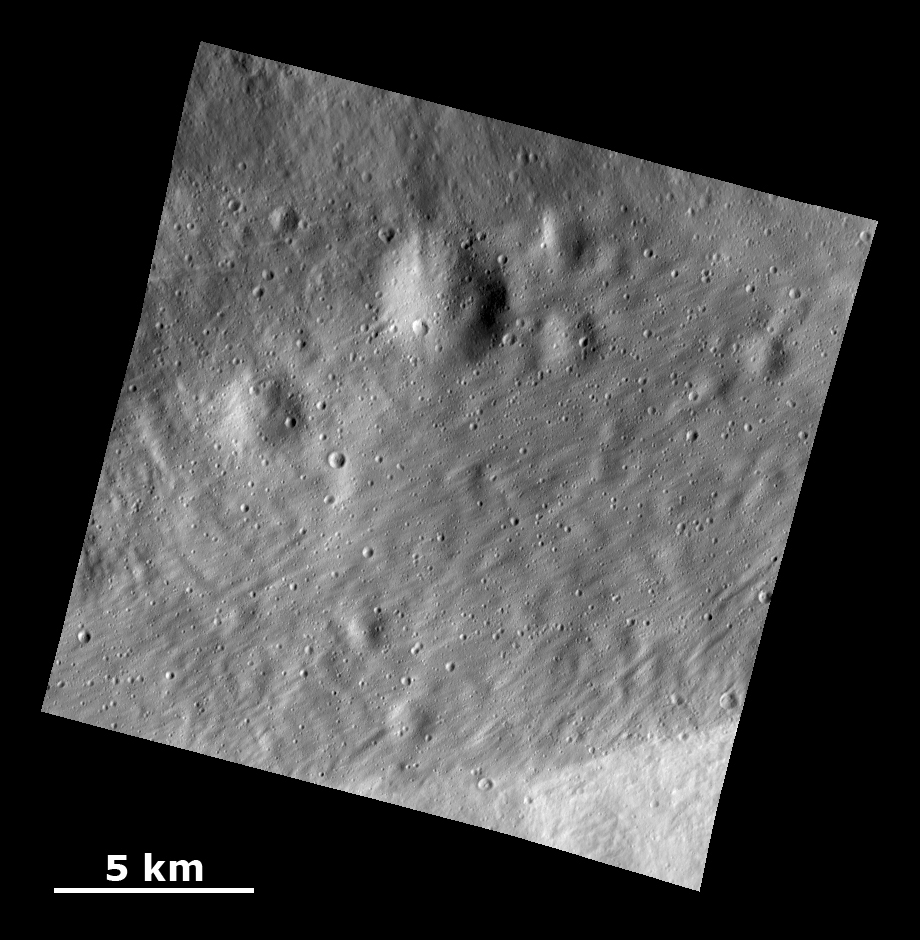

Smooth Ejecta with Grooved Surface Showing Buried Craters

This Dawn Framing Camera (FC) image shows a surface with craters buried under thick ejected material that displays a grooved texture on the giant asteroid Vesta.

The image covers an area in the equatorial cratered terrain, centered around 18.9 degrees south latitude and 253.3 degrees east longitude. NASA’s Dawn spacecraft obtained this image with its framing camera on Dec. 18, 2011. The distance to the surface of Vesta is 201 kilometers and the image has a resolution of about 25 meters per pixel. This image was acquired during the LAMO (Low Altitude Mapping Orbit) phase of the mission.

The Dawn mission to Vesta and Ceres is managed by NASA’s Jet Propulsion Laboratory, a division of the California Institute of Technology in Pasadena, for NASA’s Science Mission Directorate, Washington. UCLA is responsible for overall Dawn mission science. The Dawn framing cameras have been developed and built under the leadership of the Max Planck Institute for Solar System Research, Katlenburg-Lindau, Germany, with significant contributions by DLR German Aerospace Center, Institute of Planetary Research, Berlin, and in coordination with the Institute of Computer and Communication Network Engineering, Braunschweig. The framing camera project is funded by the Max Planck Society, DLR, and NASA/JPL.

Credit: NASA/JPL-Caltech/UCLA/MPS/DLR/IDA